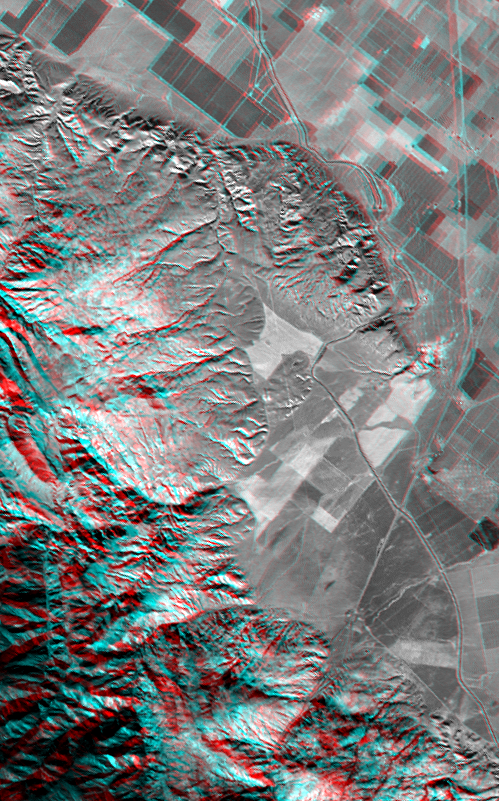

SRTM Anaglyph: Wheeler Ridge, California

Wheeler Ridge and vicinity, California, is a site of major tectonic activity, both historically and over recent geologic time. The epicenter of the 7.5 magnitude Kern County earthquake occurred here on July 21,1952, and numerous geologic and topographic features indicate rapid geologic processes. The ridge itself (upper-right center) is a geologic fold that is growing out of the southern San Joaquin Valley. A prominent “wind gap,” now used for passage of the California aquaduct (with the aid of a pumping station), is evidence that the ridge grew faster than tranversing streams could erode down. Nearby abrupt and/or landslid mountain fronts similarly indicate a vigorous tectonic setting here, just north of the San Andreas fault. The Interstate 5 freeway can be seen crossing agricultural fields on the right and entering the very rugged and steep Grapevine Canyon toward the bottom.

This anaglyph was generated by first draping a Landsat satellite image over a preliminary topographic map from the Shuttle Radar Topography Mission (SRTM), then generating two differing perspectives, one for each eye. When viewed through special glasses, the result is a vertically exaggerated view of the Earth’s surface in its full three dimensions. Anaglyph glasses cover the left eye with a red filter and cover the right eye with a blue filter. Landsat has been providing visible and infrared views of the Earth since 1972. SRTM elevation data matches the 30 meter resolution of most Landsat images and will substantially help in analyses of the large and growing Landsat image archive.

The elevation data used in this image was acquired by SRTM aboard the Space Shuttle Endeavour, launched on February 11, 2000. SRTM used the same radar instrument that comprised the Spaceborne Imaging Radar-C/X-Band Synthetic Aperture Radar (SIR-C/X-SAR) that flew twice on the Space Shuttle Endeavour in 1994. SRTM was designed to collect three-dimensional measurements of the Earth’s surface. To collect the 3-D data, engineers added a 60-meter-long (200-foot) mast, installed additional C-band and X-band antennas, and improved tracking and navigation devices. The mission is a cooperative project between the National Aeronautics and Space Administration (NASA), the National Imagery and Mapping Agency (NIMA) of the U.S. Department of Defense (DoD), and the German and Italian space agencies. It is managed by NASA’s Jet Propulsion Laboratory, Pasadena, CA, for NASA’s Earth Science Enterprise, Washington DC.

Size: 23.8 by 14.7 kilometers (14.6 by 9.0 miles)
Location: 35 deg. North lat., 119 deg. West lon. (exactly)
Orientation: North toward the upper right
Image: Landsat bands 1,2,3,4 blended as grey
Date Acquired: February 16, 2000 (SRTM), November 11, 1986 (Landsat)

Credit: NASA/JPL/NIMA